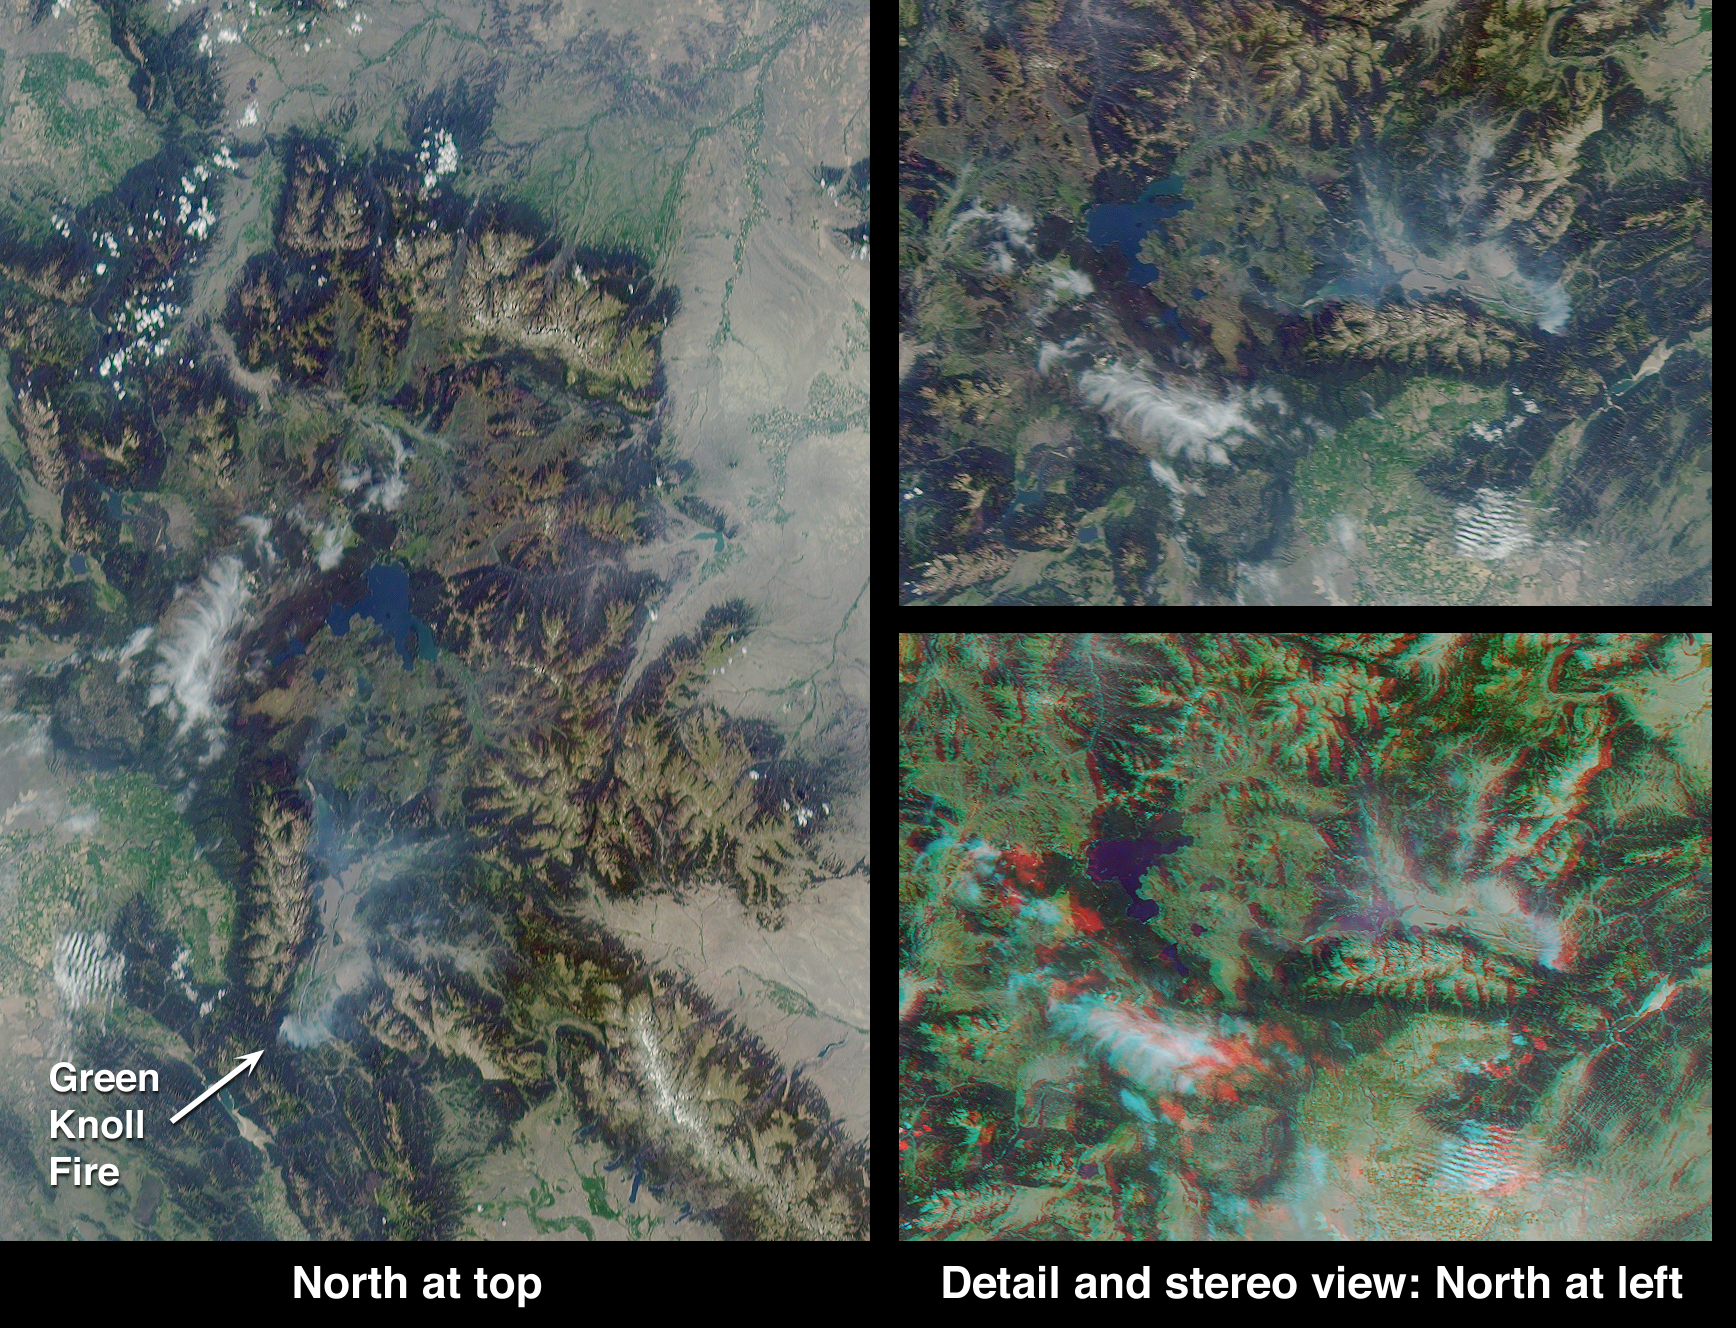

Smoke over Jackson Hole, Wyoming

These Multi-angle Imaging SpectroRadiometer (MISR) images acquired on July 27, 2001 (Terra orbit 8554) show the area around Jackson Hole, Wyoming, where the Green Knoll forest fire has raged for many days.

Due to this year’s low humidity, officials from the Grand Teton National Park and Bridger-Teton National Forest Interagency Fire Management Office announced a high risk for the area. The Green Knoll blaze is suspected to have been sparked by a campfire, and is located a few kilometers southwest of the town of Jackson. About 4600 acres have been scorched by the fire. Mandatory evacuations of some of the subdivisions near the town of Wilson were ordered, and on July 27 the fire had crept to within 300 meters of buildings. By July 29, the fire was reported to be 60-70% contained, thanks to the valiant efforts of over 1000 firefighters and the assistance of about one-fourth of the nation’s air tankers. Improved weather conditions, including lighter winds, cooler temperatures and higher humidity, also helped matters. More information is available at the Grand Teton National Park and US Forest Service shared interagency website, http://www.tetonfires.com

At the left of this image set is a true-color view from MISR’s 70-degree forward-viewing camera, covering an area of about 240 kilometers x 340 kilometers. The oblique angle of view accentuates the visibility of smoke, which can be seen as a thin bluish-white haze over the Jackson Hole valley. At top right is a cropped version of this picture, rotated counterclockwise to facilitate comparison with the stereo anaglyph beneath it. The anaglyph was created from MISR’s 70-degree and 60-degree forward views, and requires a rotated orientation in order to produce a 3-D effect. Viewing the anaglyph in stereo helps to visualize the local topography and to differentiate the Green Knoll smoke plume from the higher nearby clouds. Stereoscopic viewing requires red/blue glasses with the red filter placed over your left eye. Information on ordering 3-D glasses is availablehere.

Yellowstone Lake is visible at the center of the left-hand image, and is surrounded by Yellowstone National Park, the world’s oldest national park. To the west of Jackson Hole is the Teton Range, with the peak of Grand Teton rising 4196 meters above sea level. At the lower right of the left-hand image is the Wind River Range, containing Gannett Peak, the highest point in Wyoming at 4207 meters. The Continental Divide runs through this range.

MISR was built and is managed by NASA’s Jet Propulsion Laboratory, Pasadena, CA, for NASA’s Office of Earth Science, Washington, DC. The Terra satellite is managed by NASA’s Goddard Space Flight Center, Greenbelt, MD. JPL is a division of the California Institute of Technology.

Credit: NASA/GSFC/LaRC/JPL, MISR Team